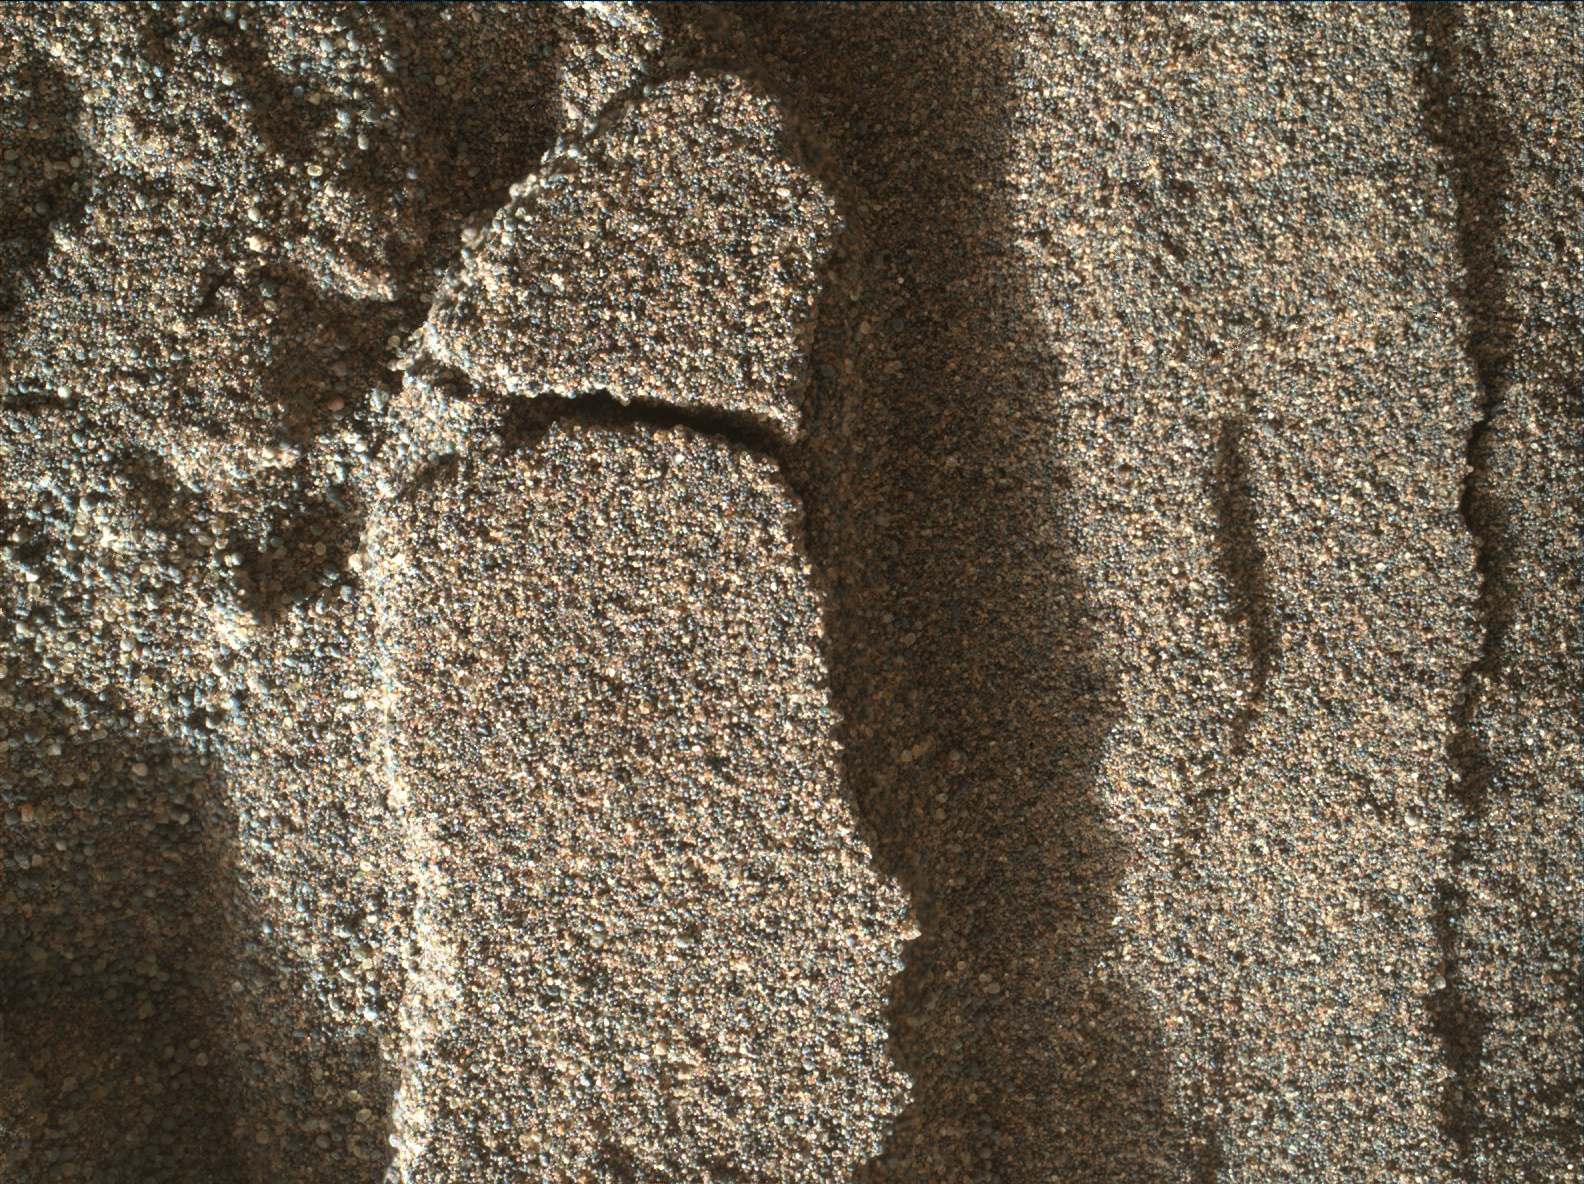

Martian Sand Disturbed by Rover Wheel

This view shows grains of sand where NASA’s Curiosity Mars rover was driven into a shallow sand sheet near a large dune. The disturbance by the wheel exposed interior material of the sand body, including finer sand grains than on the undisturbed surface. Sunlight is coming from the left.

The scene covers an area 1.3 inches by 1.0 inch (3.3 by 2.5 centimeters). This is a focus-merge product from Curiosity’s Mars Hand Lens Imager (MAHLI), combining multiple images taken at different focus settings to yield sharper focus at varying distances from the lens. The component images were taken on Dec. 3, 2015, during the 1,182nd Martian day, or sol, of Curiosity’s work on Mars.

MAHLI was built by Malin Space Science Systems, San Diego. NASA’s Jet Propulsion Laboratory, a division of the California Institute of Technology in Pasadena, manages the Mars Science Laboratory Project for the NASA Science Mission Directorate, Washington. JPL designed and built the project’s Curiosity rover.

Credit: NASA/JPL-Caltech/MSSS